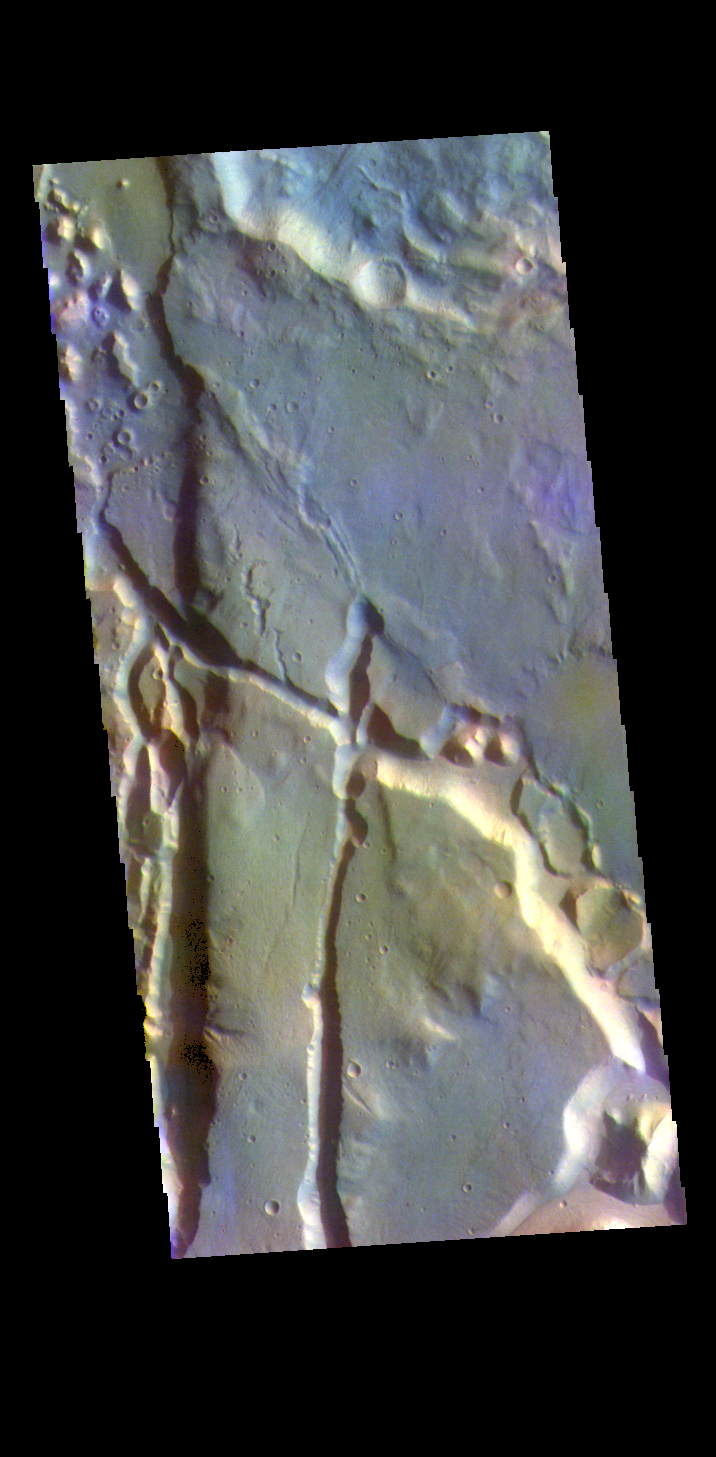

Cydonia Mensae – False Color

The THEMIS VIS camera contains 5 filters. The data from different filters can be combined in multiple ways to create a false color image. These false color images may reveal subtle variations of the surface not easily identified in a single band image. Today’s false color image shows part of Cydonia Mensae. Cydonia Mensae is located in the region between the cratered highlands of northwestern Arabia Terra and the southern lowlands of Acidalia Planitia. This area contains many different landforms, including tectonic features, chaos terrain and impact craters. This VIS image shows a portion of chaos in the top left of the frame, and several tectonic depressions.

The THEMIS VIS camera is capable of capturing color images of the Martian surface using five different color filters. In this mode of operation, the spatial resolution and coverage of the image must be reduced to accommodate the additional data volume produced from using multiple filters. To make a color image, three of the five filter images (each in grayscale) are selected. Each is contrast enhanced and then converted to a red, green, or blue intensity image. These three images are then combined to produce a full color, single image. Because the THEMIS color filters don’t span the full range of colors seen by the human eye, a color THEMIS image does not represent true color. Also, because each single-filter image is contrast enhanced before inclusion in the three-color image, the apparent color variation of the scene is exaggerated. Nevertheless, the color variation that does appear is representative of some change in color, however subtle, in the actual scene. Note that the long edges of THEMIS color images typically contain color artifacts that do not represent surface variation.

Credit: NASA/JPL-Caltech/ASU